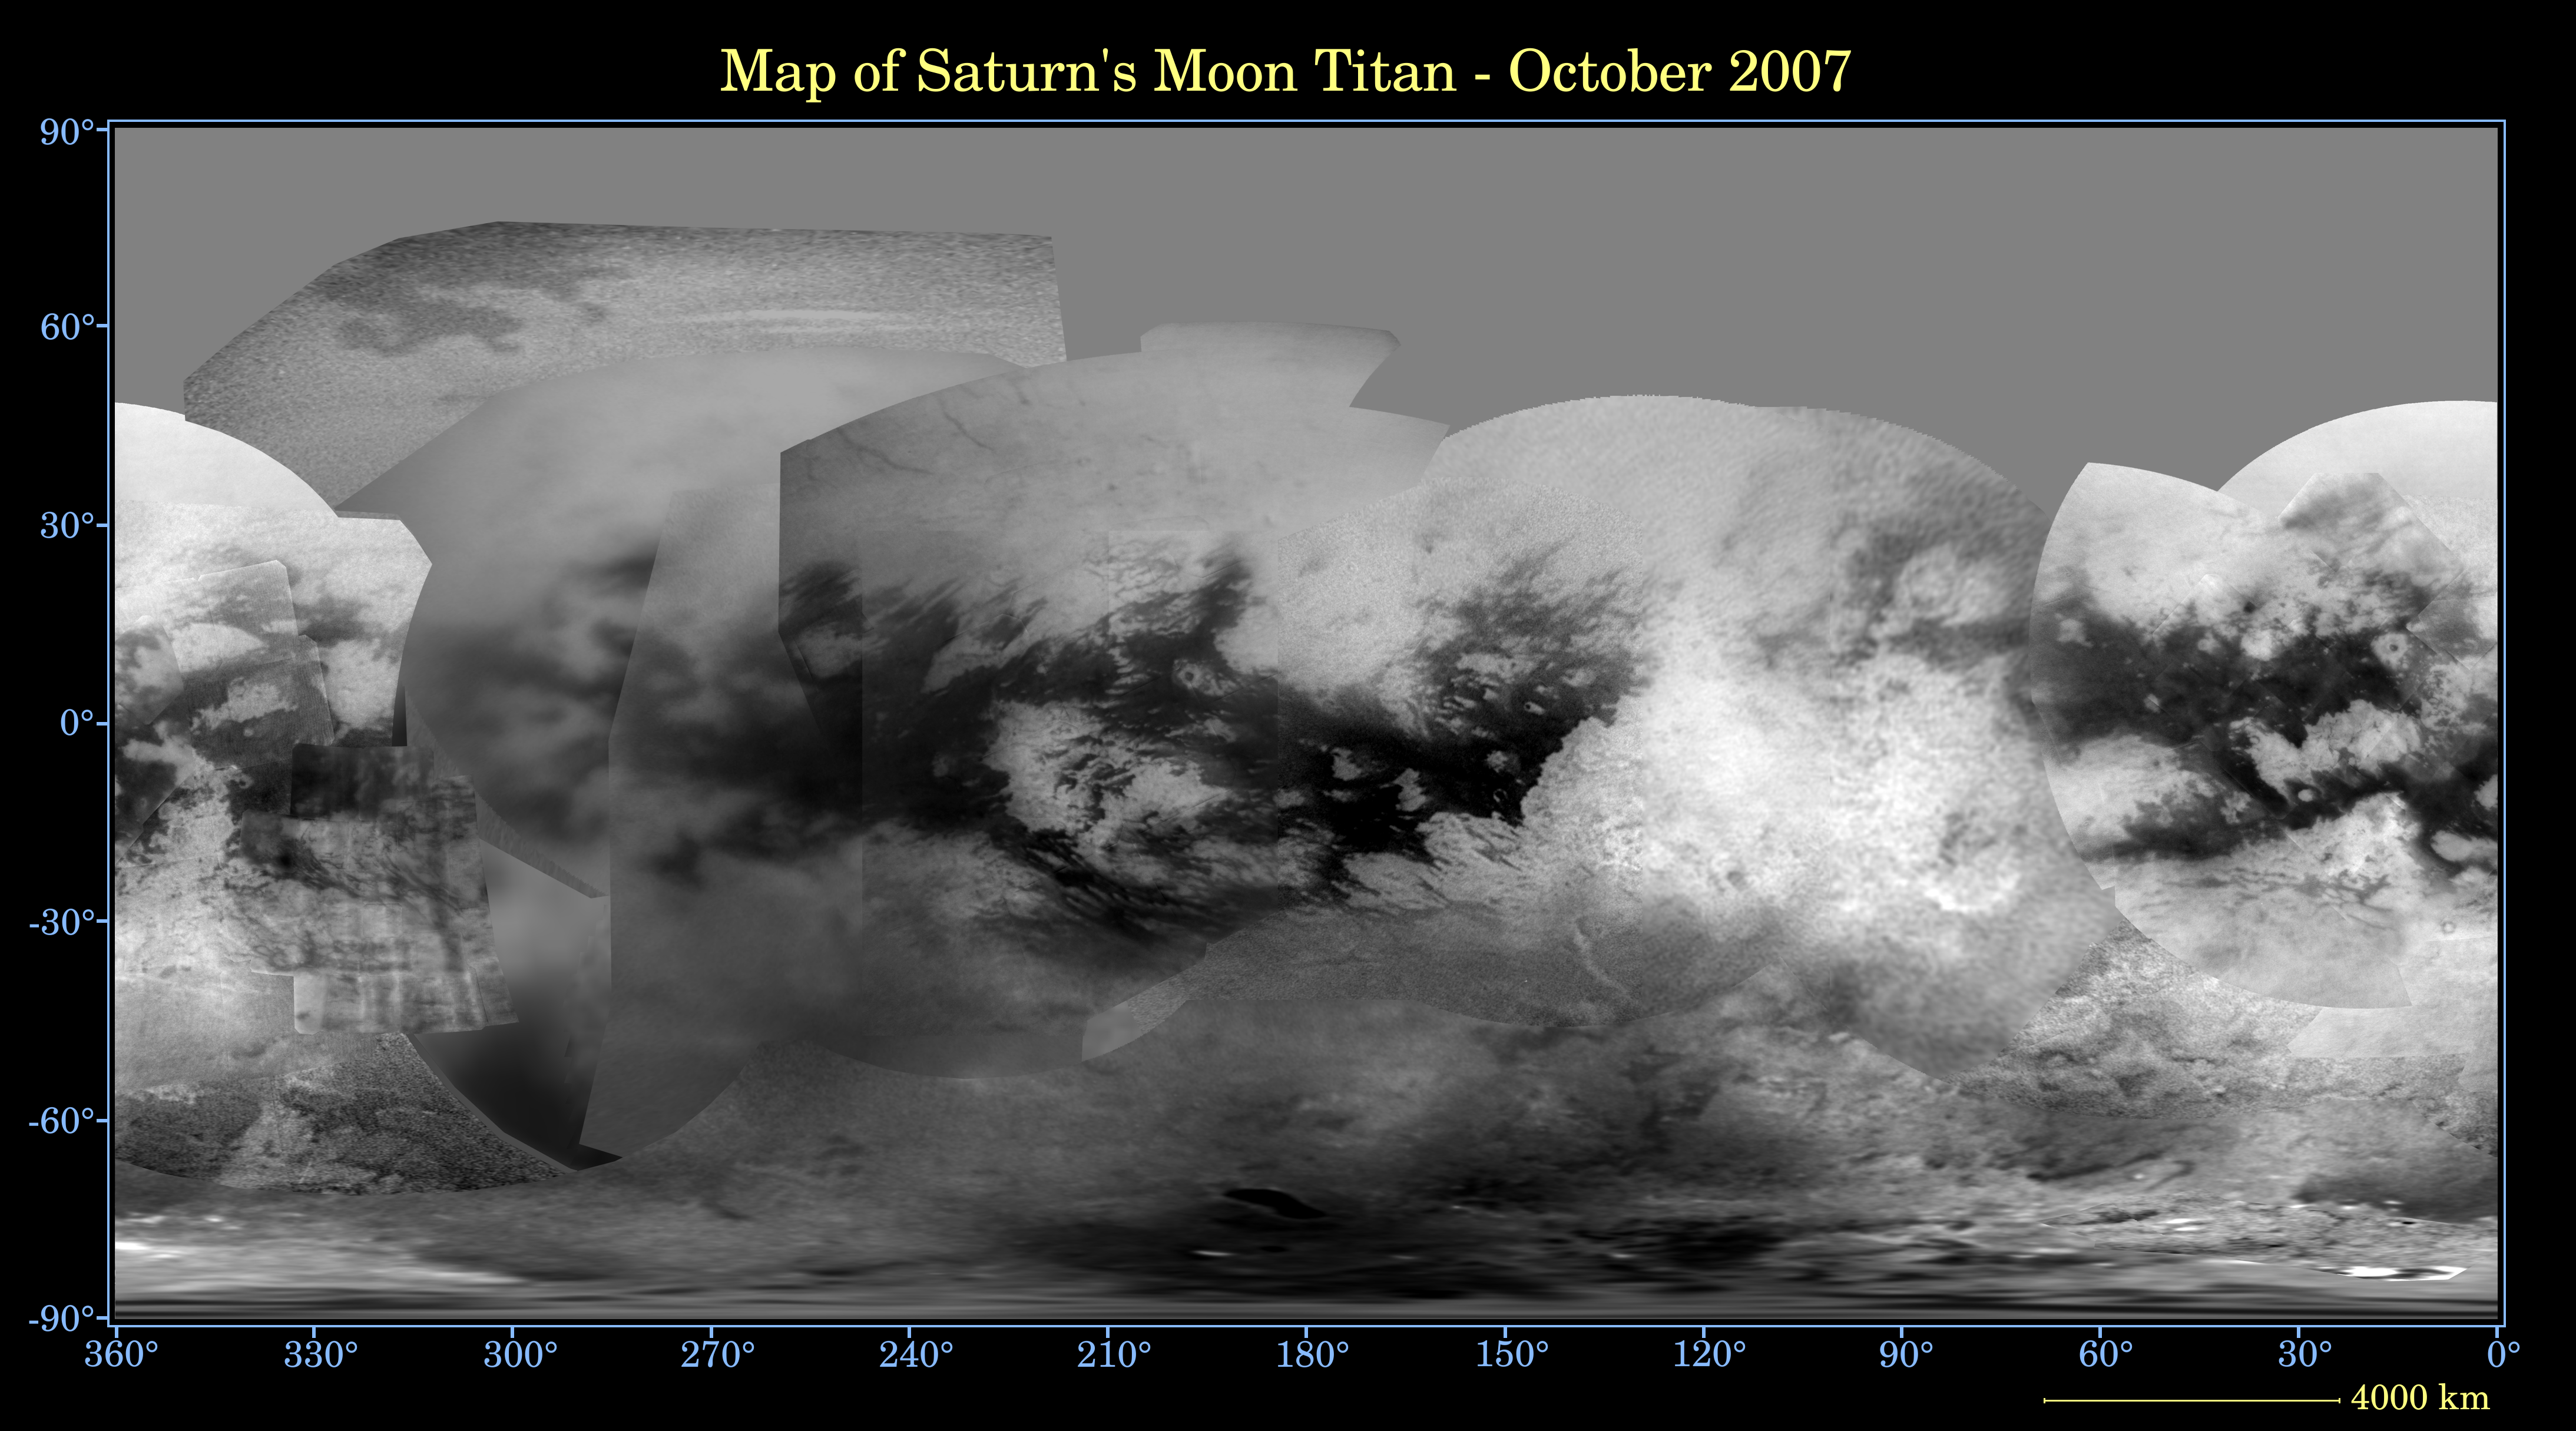

Map of Titan – October 2007

This global digital map of Titan was created using images taken by the Cassini spacecraft imaging science subsystem.

The images were taken using a filter centered at 938 nanometers, allowing researchers to examine albedo (or inherent brightness) variations across the surface of Titan. Due to the scattering of light by Titan’s dense atmosphere, no topographic shading is visible in these images.

The map is an equidistant projection and has a scale of 4 kilometers (2.5 miles) per pixel. Actual resolution varies greatly across the map, with the best coverage (close to the map scale) near the center and edges of the map and the worst coverage on the trailing hemisphere (centered around 270 degrees west longitude).

Imaging coverage in the northern polar region is only just beginning to improve, and will continue to do so over the next couple of years, as Titan approaches vernal equinox in August 2009 and the north pole comes out of shadow. Large, dark and presumably liquid-hydrocarbon-filled seas are becoming visible at high latitudes (see also PIA08365).

The mean radius of Titan used for projection of this map is 2,575 kilometers (1,600 miles). Until a control network is created for Titan, the moon is assumed to be spherical.

The Cassini-Huygens mission is a cooperative project of NASA, the European Space Agency and the Italian Space Agency. The Jet Propulsion Laboratory, a division of the California Institute of Technology in Pasadena, manages the mission for NASA’s Science Mission Directorate, Washington, D.C. The Cassini orbiter and its two onboard cameras were designed, developed and assembled at JPL. The imaging operations center is based at the Space Science Institute in Boulder, Colo.

Credit: NASA/JPL/Space Science Institute